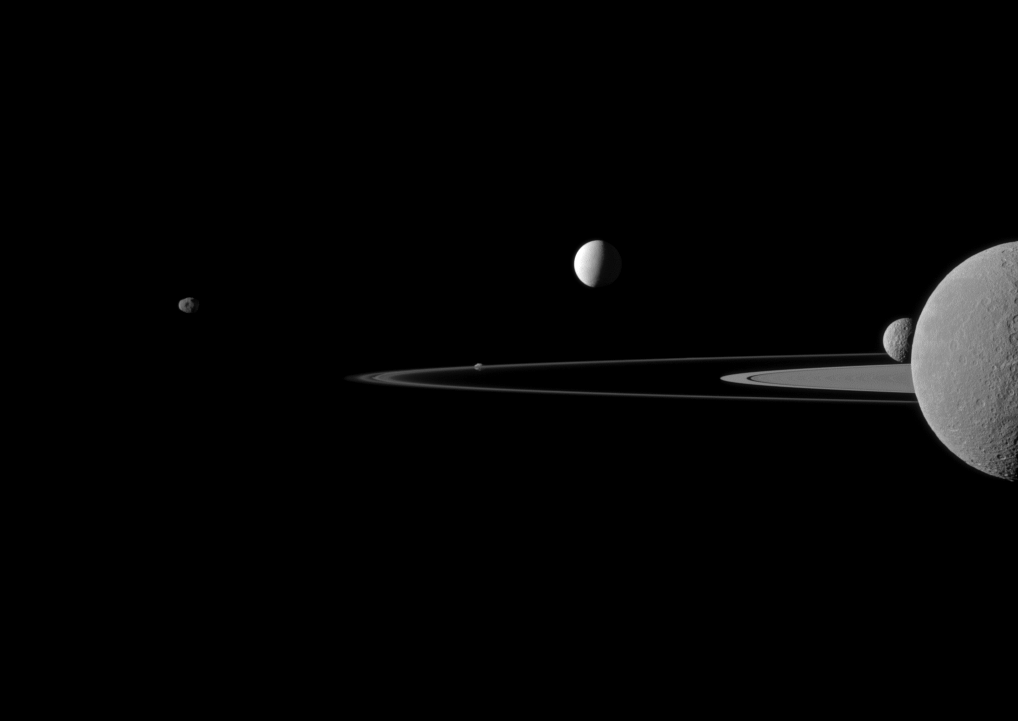

Quintet of Moons

A quintet of Saturn’s moons come together in the Cassini spacecraft’s field of view for this portrait.

Janus (179 kilometers, or 111 miles across) is on the far left. Pandora (81 kilometers, or 50 miles across) orbits the thin F ring near the middle of the image. Brightly reflective Enceladus (504 kilometers, or 313 miles across) appears above the center of the image. Saturn’s second largest moon, Rhea (1,528 kilometers, or 949 miles across), is bisected by the right edge of the image. The smaller moon Mimas (396 kilometers, or 246 miles across) can be seen beyond Rhea also on the right side of the image.

This view looks toward the northern, sunlit side of the rings from just above the ringplane. Rhea is closest to Cassini here. The rings are beyond Rhea and Mimas. Enceladus is beyond the rings.

The image was taken in visible green light with the Cassini spacecraft narrow-angle camera on July 29, 2011. The view was acquired at a distance of approximately 1.1 million kilometers (684,000 miles) from Rhea and 1.8 million kilometers (1.1 million miles) from Enceladus. Image scale is 7 kilometers (4 miles) per pixel on Rhea and 11 kilometers (7 miles) per pixel on Enceladus.

The Cassini-Huygens mission is a cooperative project of NASA, the European Space Agency and the Italian Space Agency. The Jet Propulsion Laboratory, a division of the California Institute of Technology in Pasadena, manages the mission for NASA’s Science Mission Directorate, Washington, D.C. The Cassini orbiter and its two onboard cameras were designed, developed and assembled at JPL. The imaging operations center is based at the Space Science Institute in Boulder, Colo.

Credit: NASA/JPL-Caltech/Space Science Institute